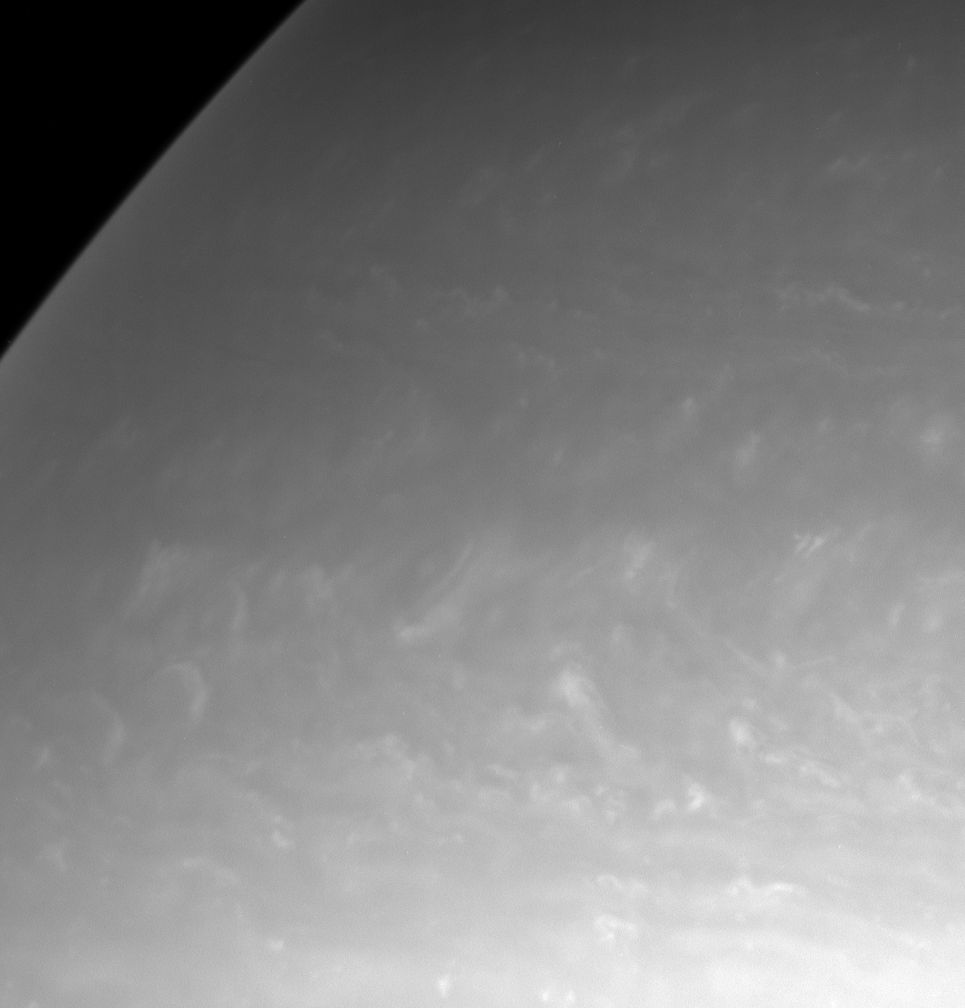

Feathery Northern Clouds

After a year and a half in orbit, the Cassini spacecraft has begun to image Saturn’s northern hemisphere in detail. The northern latitudes currently are experiencing winter, and atmospheric scientists are interested in determining whether the winter hemisphere is systematically different in appearance than the sunnier southern hemisphere.

This scene contains a great deal of bright, whorl-shaped cloud activity.

The image was taken in visible light with the Cassini spacecraft narrow-angle camera on Jan. 6, 2006, at a distance of approximately 2.9 million kilometers (1.8 million miles) from Saturn. The image scale is 17 kilometers (11 miles) per pixel.

The Cassini-Huygens mission is a cooperative project of NASA, the European Space Agency and the Italian Space Agency. The Jet Propulsion Laboratory, a division of the California Institute of Technology in Pasadena, manages the mission for NASA’s Science Mission Directorate, Washington, D.C. The Cassini orbiter and its two onboard cameras were designed, developed and assembled at JPL. The imaging operations center is based at the Space Science Institute in Boulder, Colo.

Credit: NASA/JPL/Space Science Institute